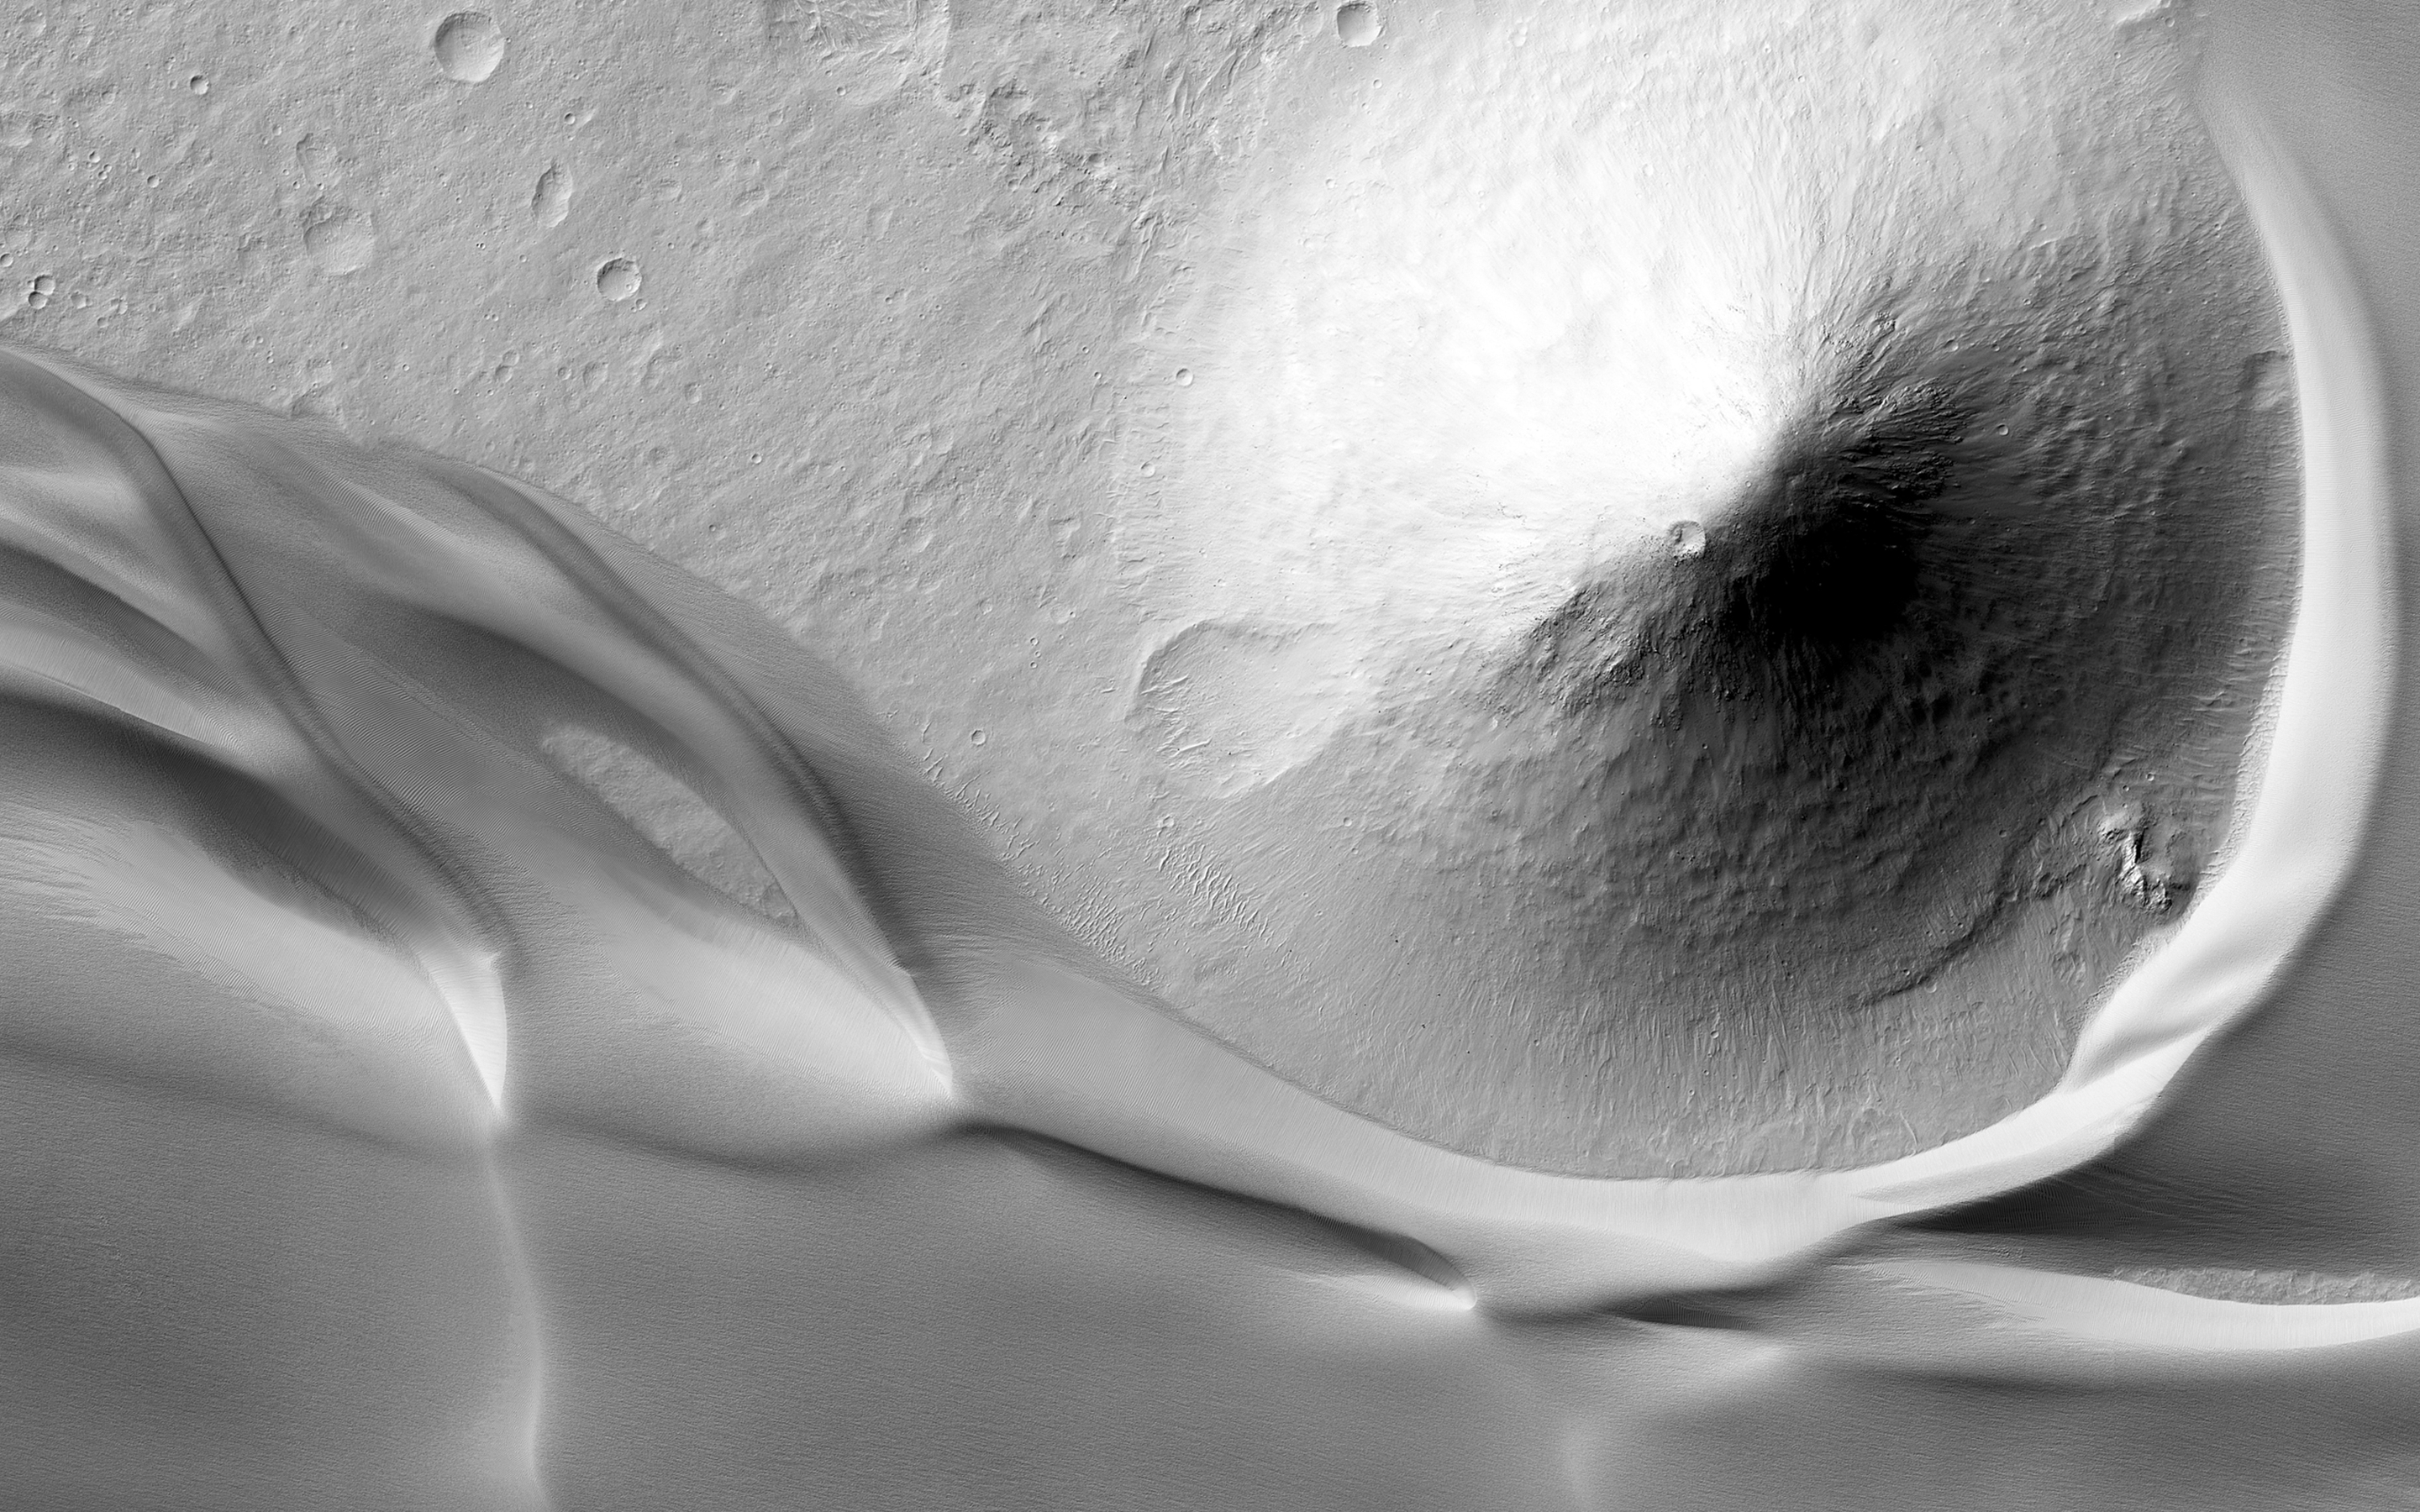

The Dune Sea of Ganges Chasma

This image is at the eastern edge of a very large deposit of wind-blown dust that occupies Ganges Chasma.

This thick deposit surrounds hills and mesas that rise up through it. We can tell from the patterns that the wind here is primarily blowing from east to west. There is a large cone-shaped hill whose eastern toe is surrounded by a dune crest, but its western toe — and a lane that stretches off the image frame — is clear of this dust deposit.

High-standing features like this might cause the wind to flow around it in such a way as to leave a cleared area that is similar to a wake behind a boat.

The University of Arizona, Tucson, operates HiRISE, which was built by Ball Aerospace & Technologies Corp., Boulder, Colo. NASA’s Jet Propulsion Laboratory, a division of the California Institute of Technology in Pasadena, manages the Mars Reconnaissance Orbiter Project for NASA’s Science Mission Directorate, Washington.

Credit: NASA/JPL-Caltech/Univ. of Arizona